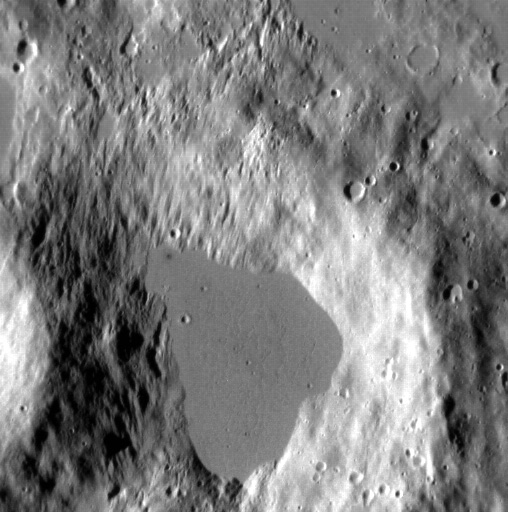

A Small Pond

This image shows a small pond of impact melt that was ejected from a crater just out of view. The melt ponded in this low, forming a smooth surface similar to the melt ponds south of Kuiper crater. North is toward the upper right corner.

This image was acquired as a high-resolution targeted observation. Targeted observations are images of a small area on Mercury’s surface at resolutions much higher than the 250-meter/pixel (820 feet/pixel) morphology base map or the 1-kilometer/pixel (0.6 miles/pixel) color base map. It is not possible to cover all of Mercury’s surface at this high resolution during MESSENGER’s one-year mission, but several areas of high scientific interest are generally imaged in this mode each week.

The MESSENGER spacecraft is the first ever to orbit the planet Mercury, and the spacecraft’s seven scientific instruments and radio science investigation are unraveling the history and evolution of the Solar System’s innermost planet. Visit the Why Mercury? section of this website to learn more about the key science questions that the MESSENGER mission is addressing. During the one-year primary mission, MDIS is scheduled to acquire more than 75,000 images in support of MESSENGER’s science goals.

Date acquired: November 06, 2011
Image Mission Elapsed Time (MET): 229105038
Image ID: 980525
Instrument: Narrow Angle Camera (NAC) of the Mercury Dual Imaging System (MDIS)
Center Latitude: 63.9°
Center Longitude: 256.5° E
Resolution: 16 meters/pixel
Scale: The smooth region is approximately 3 km (1.9 miles) across
Incidence Angle: 69.5°
Emission Angle: 15.6°
Phase Angle: 85.2°

These images are from MESSENGER, a NASA Discovery mission to conduct the first orbital study of the innermost planet, Mercury. For information regarding the use of images, see the MESSENGER image use policy.

Credit: NASA/Johns Hopkins University Applied Physics Laboratory/Carnegie Institution of Washington